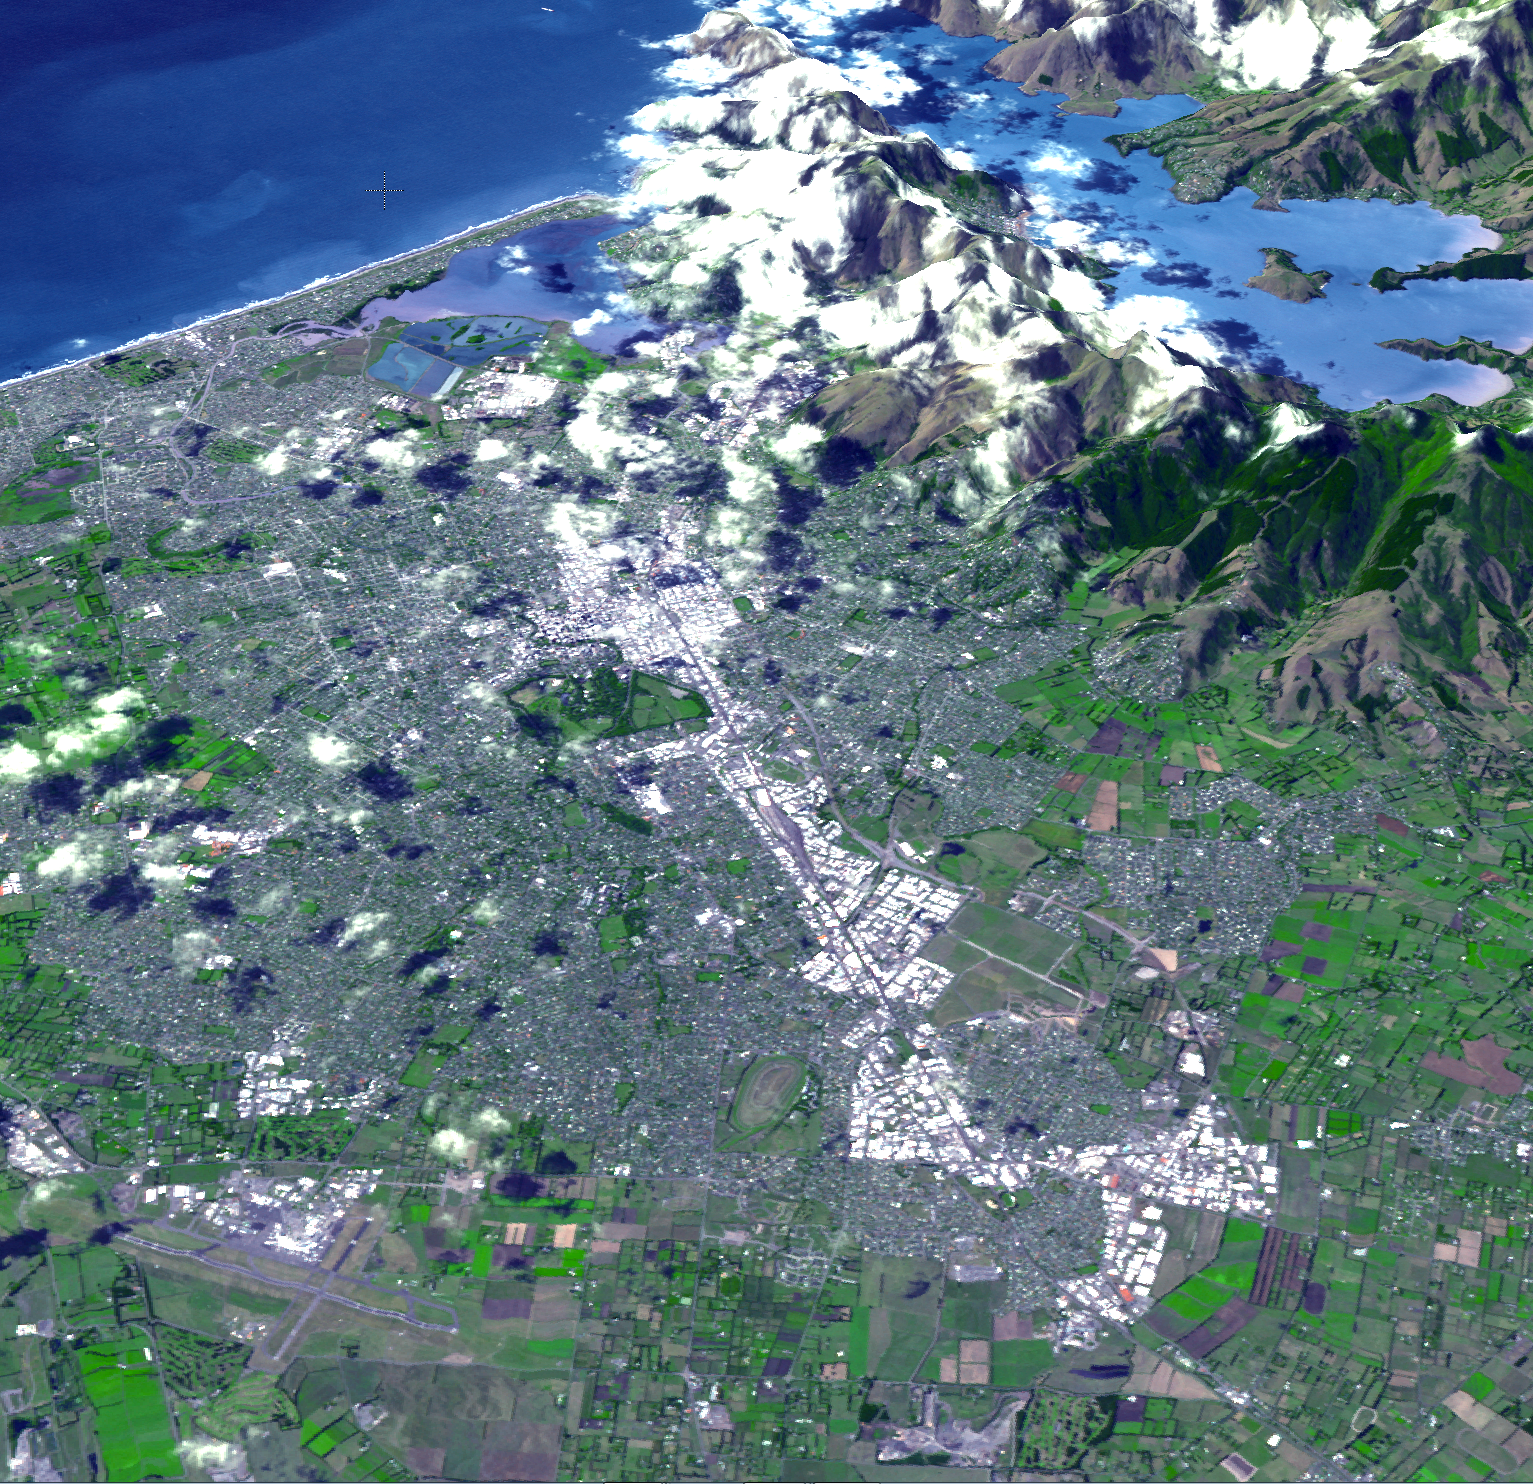

NASA Spacecraft Images Region Devastated by New Zealand Quake

Figure 1

At 12:51 p.m. local time on Feb. 22, 2011, New Zealand’s South Island was rocked by a powerful magnitude 6.3 earthquake. Centered near Christchurch, the largest city on South Island with a population of about 377,000, the quake is the worst natural disaster to hit that nation in 80 years. According to the Associated Press, at least 76 people have been killed and more than 230 people are still missing. Damage estimates currently stand at up to $12 billion.

The earthquake was centered in Lyttelton, just 10 kilometers (6.2 miles) southeast of Christchurch, at a shallow depth of just 5 kilometers (3.1 miles). It is considered to be part of the aftershock sequence of the much larger magnitude 7.0 earthquake of Sept. 4, 2010, which was centered 45 kilometers (30 miles) west of Christchurch. That quake, while larger, resulted in injuries and damage but no fatalities.

According to the U.S. Geological Survey, the Feb. 22 quake involved faulting at the eastern edge of the aftershock zone from the Sept. 2010 event. The earthquake is broadly associated with deformation occurring at the boundary of the Pacific and Australia tectonic plates.

The Advanced Spaceborne Thermal Emission and Reflection Radiometer (ASTER) instrument on NASA’s Terra spacecraft imaged the Christchurch region on Feb. 23, 2011 at the request of the International Charter, Space and Major Disasters, which provides emergency satellite data to federal agencies in disaster-stricken regions.

Two images are presented here. The first is a perspective view showing the city of Christchurch and the Banks Peninsula at upper right, location of the quake’s epicenter in Lyttelton. The Banks Peninsula is composed of two overlapping extinct volcanoes. The perspective view was created by draping the ASTER natural color image over the 3-D ASTER topographic data. The second image (Figure 1) is a nadir view pointing straight down to the ground. The images cover an area of 19 by 26 kilometers (12 by 16 miles), and are located near 43.5 degrees south latitude, 172.6 degrees east longitude. The resolution of ASTER is not sufficient to spot damage to individual buildings.

With its 14 spectral bands from the visible to the thermal infrared wavelength region and its high spatial resolution of 15 to 90 meters (about 50 to 300 feet), ASTER images Earth to map and monitor the changing surface of our planet. ASTER is one of five Earth-observing instruments launched Dec. 18, 1999, on Terra. The instrument was built by Japan’s Ministry of Economy, Trade and Industry. A joint U.S./Japan science team is responsible for validation and calibration of the instrument and data products.

The broad spectral coverage and high spectral resolution of ASTER provides scientists in numerous disciplines with critical information for surface mapping and monitoring of dynamic conditions and temporal change. Example applications are: monitoring glacial advances and retreats; monitoring potentially active volcanoes; identifying crop stress; determining cloud morphology and physical properties; wetlands evaluation; thermal pollution monitoring; coral reef degradation; surface temperature mapping of soils and geology; and measuring surface heat balance.

The U.S. science team is located at NASA’s Jet Propulsion Laboratory, Pasadena, Calif. The Terra mission is part of NASA’s Science Mission Directorate, Washington, D.C.

Credit: NASA/GSFC/METI/ERSDAC/JAROS, and U.S./Japan ASTER Science Team